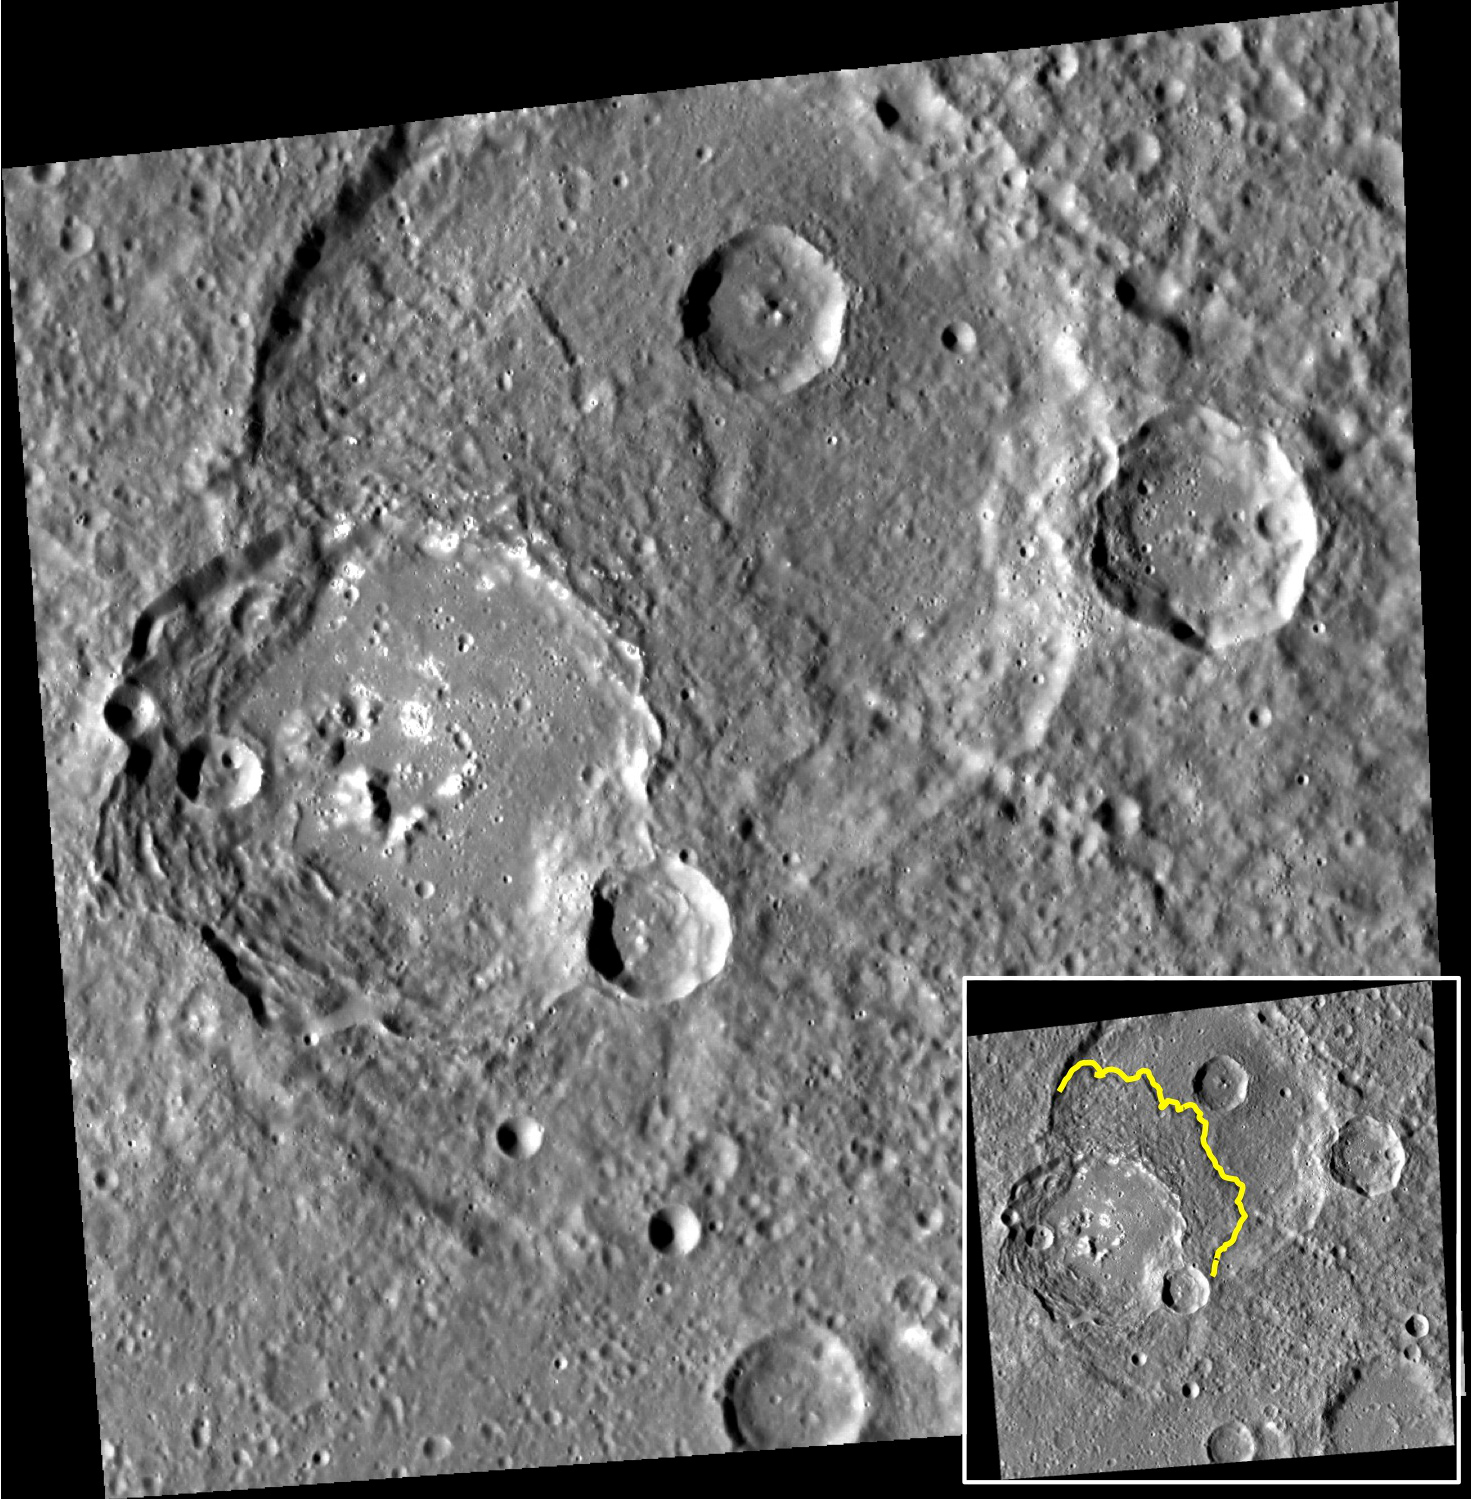

Going with the Flow

The left side of today’s image is dominated by an unnamed 75-km-diameter impact crater. The crater has several interesting features. Its western wall is quite broad, with extensive terracing and landslide scarps. The floor of the crater is flat, having been filled by volcanic plains or impact melt. The small central peaks, parts of the floor, and spots along the eastern rim are dotted with high-reflectance hollows. Finally, as outlined in the inset, the ejecta to the north and east of the rim appears to have flowed along the ground, and formed a terminal scarp. A recent paper by Beary Xiao and Goro Komatsu discusses this and other mercurian craters that have flow-like ejecta, and makes comparisons with similar landforms on the Moon and Mars.

Z. Xiao and G. Komatsu (2013), Impact craters with ejecta flows and central pits on Mercury, Planetary and Space Science, vol. 82-83, pp. 62-78.

This image was acquired as part of MDIS’s high-resolution stereo imaging campaign. Images from the stereo imaging campaign are used in combination with the surface morphology base map or the albedo base map to create high-resolution stereo views of Mercury’s surface, with an average resolution of 200 meters/pixel. Viewing the surface under the same Sun illumination conditions but from two or more viewing angles enables information about the small-scale topography of Mercury’s surface to be obtained.

Date acquired: November 03, 2011
Image Mission Elapsed Time (MET): 228803487
Image ID: 966206
Instrument: Wide Angle Camera (WAC) of the Mercury Dual Imaging System (MDIS)
WAC filter: 7 (748 nanometers)
Center Latitude: 13.45°
Center Longitude: 298.0° E
Resolution: 182 meters/pixel
Scale: The scene is about 190 km (118 mi.) across
Incidence Angle: 68.6°
Emission Angle: 15.5°
Phase Angle: 55.3°
North is up in this image.

The MESSENGER spacecraft is the first ever to orbit the planet Mercury, and the spacecraft’s seven scientific instruments and radio science investigation are unraveling the history and evolution of the Solar System’s innermost planet. MESSENGER acquired over 150,000 images and extensive other data sets. MESSENGER is capable of continuing orbital operations until early 2015.

For information regarding the use of images, see the MESSENGER image use policy.

Credit: NASA/Johns Hopkins University Applied Physics Laboratory/Carnegie Institution of Washington